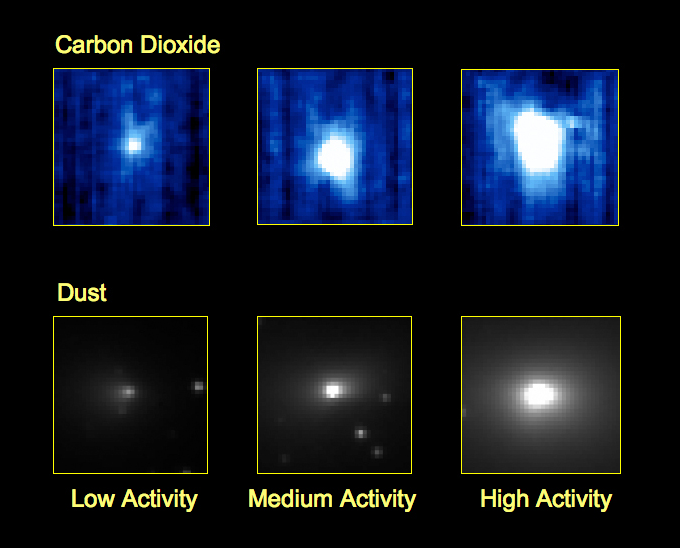

Evidence for a First-of-Its-Kind Comet Jet

These three pairs of images from NASA’s EPOXI mission demonstrate that a dust jet and gaseous carbon dioxide are being released from comet Hartley 2 at the same time, and from the same location on the comet. The observations suggest that carbon dioxide is driving the jet and taking tiny grains with it as it spews out of the nucleus of the comet. This is the first time this type of jet has been observed.

The top row consists of three images showing carbon dioxide gas being released by the comet at different points in time, from when the comet was at its minimum brightness to its maximum brightness. The bottom row of images shows dust coming from a jet on the comet at the same three points in time. The observations demonstrate that the gas and the jet are coming from the same location on the comet at the same time. This, in turn, suggests that the carbon dioxide is driving the jet.

The presence of this jet tells the scientists that the comet is made of chunks rich in solid carbon dioxide, sort of like chocolate chip chunks in frozen cookie dough. What’s more, this variability in the comet’s composition implies that the ingredients for both comets and planets must have been mixed up early on in the formation of our solar system. Without this mixing, comets would have more homogenous composition — in simple terms, this would be having comets made of just “dough,” and comets made of just “chocolate chunks.”

The top-row images show data taken by the spacecraft’s infrared spectrometer, a part of the High-Resolution Instrument. The bottom row images were taken in visible light by the spacecraft’s Medium-Resolution Instrument.

Credit: NASA/JPL-Caltech/UMD